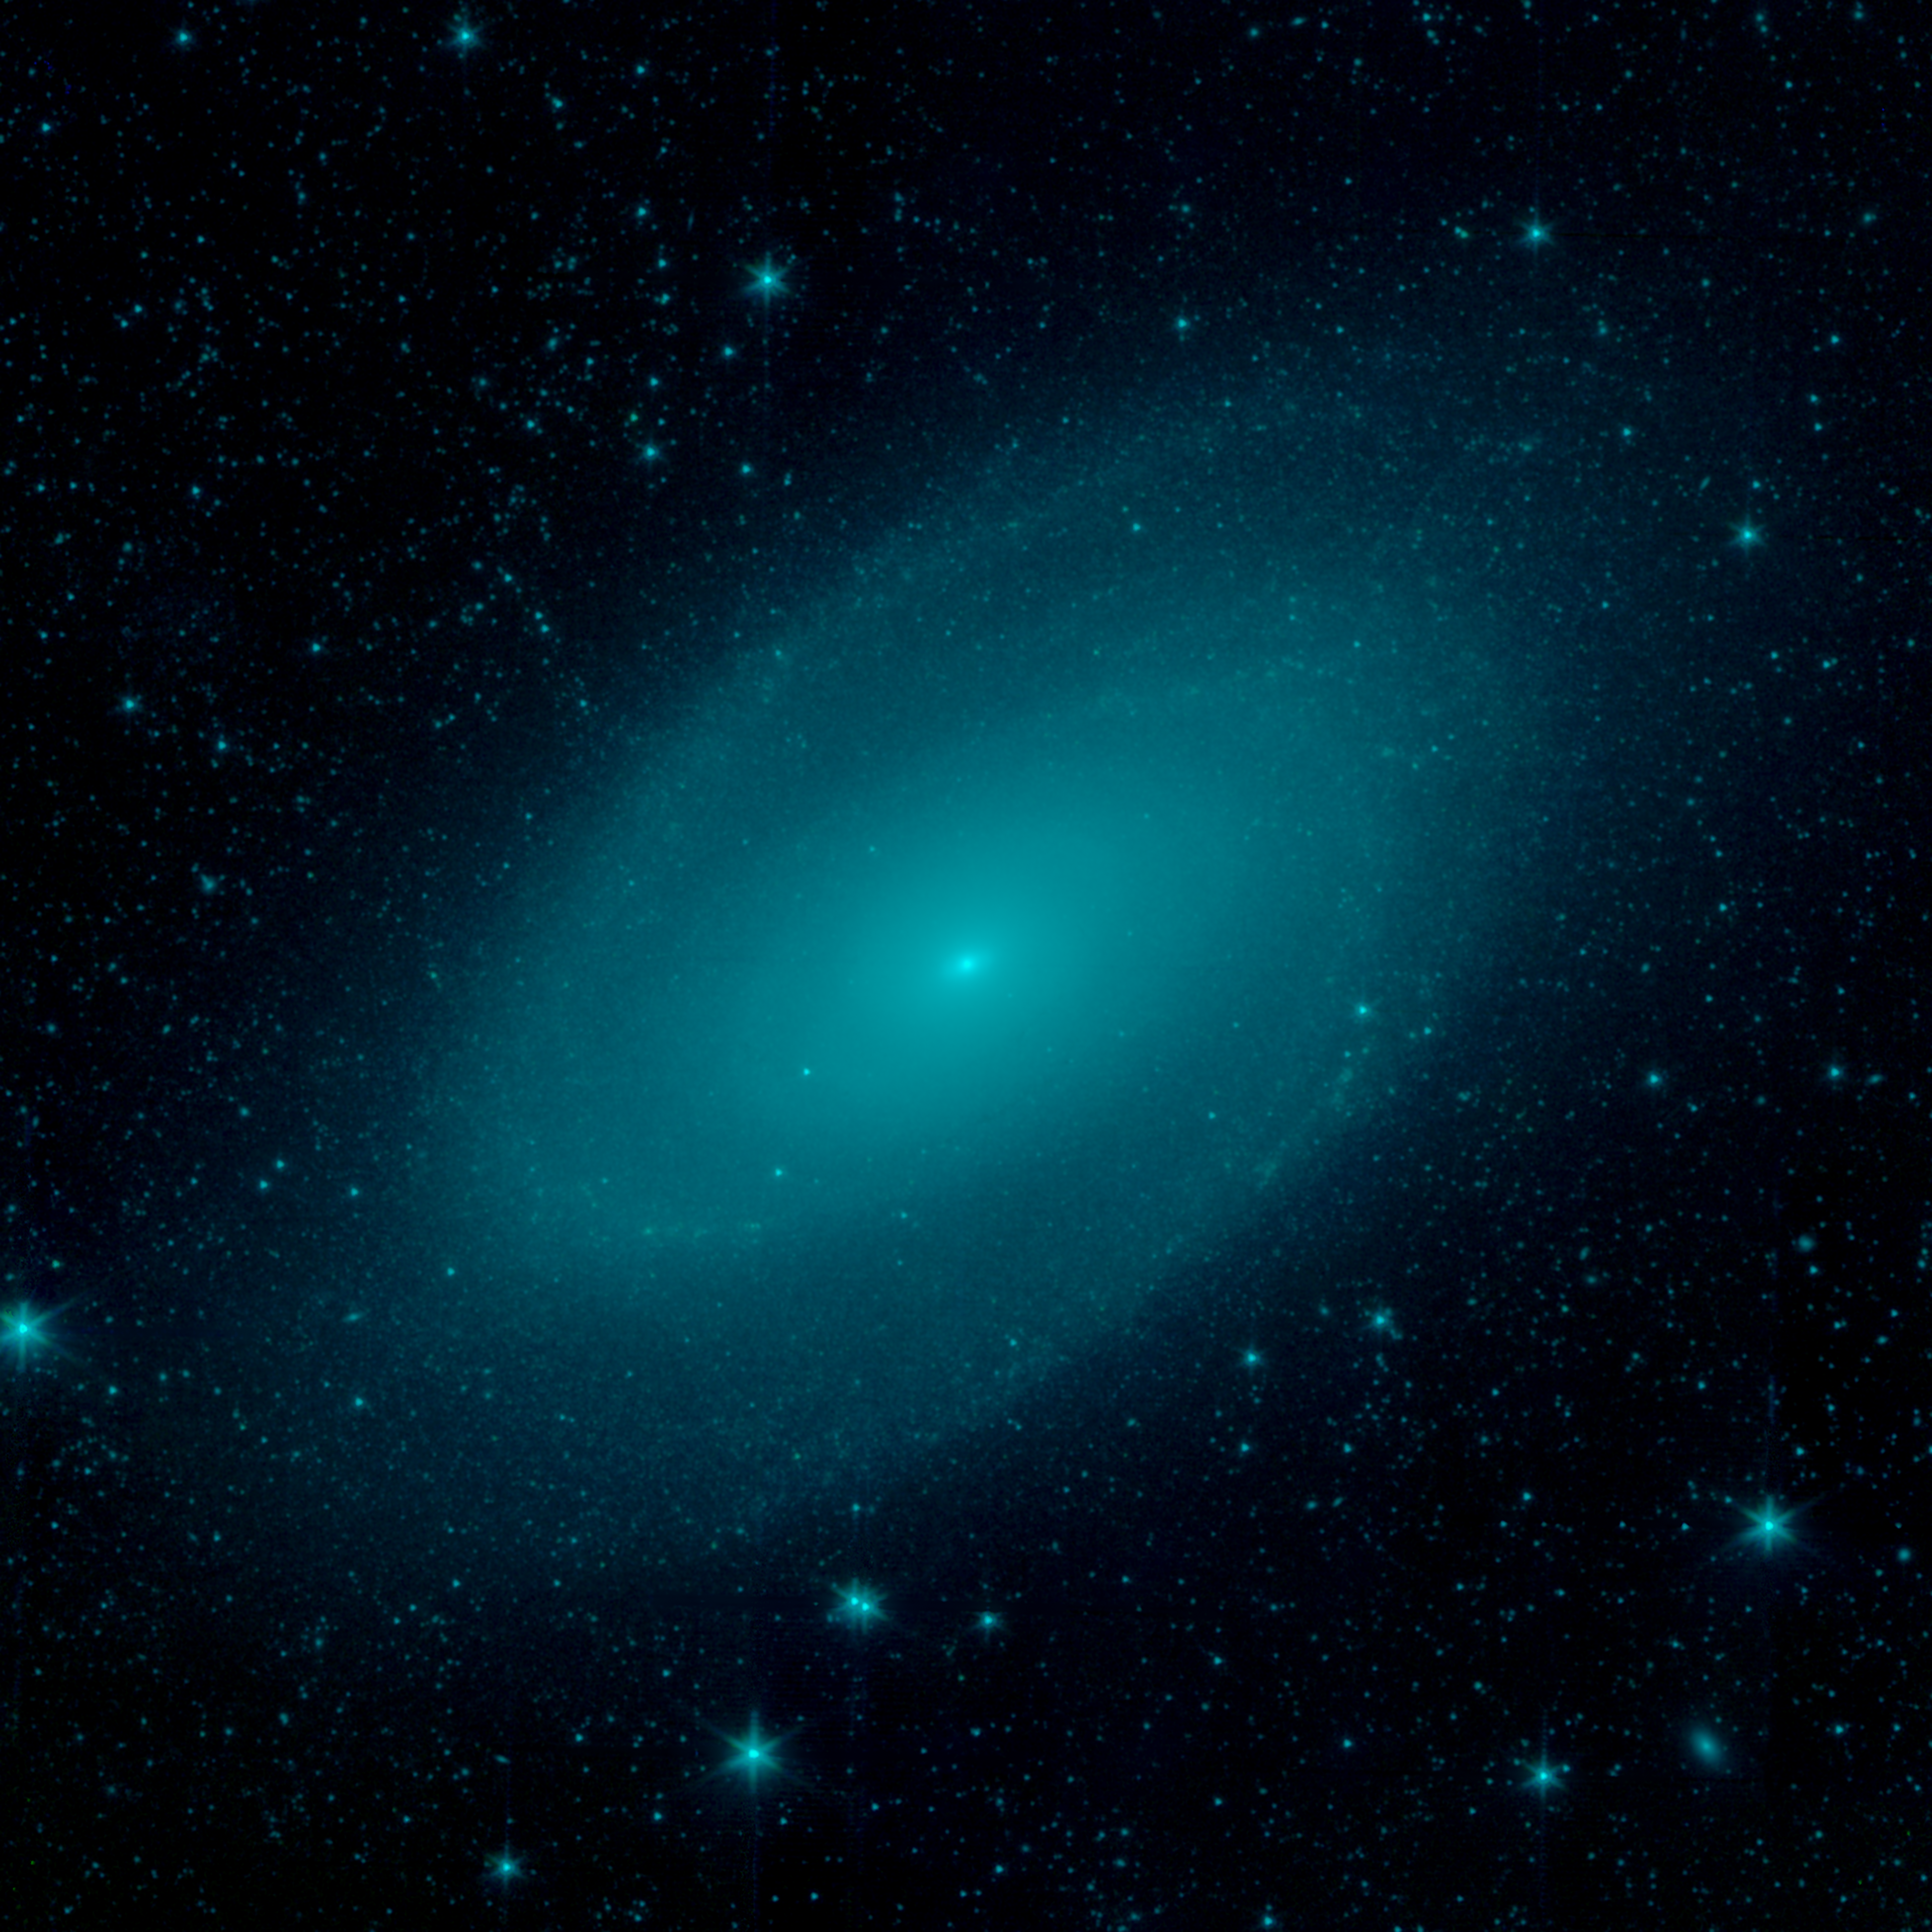

M81 Galaxy by Starlight

The nearby spiral galaxy, Messier 81 (M81) is shown in this image from NASA's Spitzer Space Telescope. Located in the northern constellation of Ursa Major (which also includes the Big Dipper), this galaxy is easily visible through binoculars or a small telescope. M81 is located at a distance of 12 million light-years.

This image shows us M81 at infrared wavelengths of light at 3.6 & 4.5 microns (blue & green). At these shorter wavelengths of infrared light we are seeing the light from the stars in this galaxy, unobscured by dust that blocks our view in the visible spectrum.

M81 appears remarkably smooth in this picture, demonstrating how well-blended the populations of stars can be even in spiral galaxies. The spiral arms so visible in other parts of the spectrum are subdued and gives us a clearer picture of how stellar mass is distributed through the galaxy.

Credit: NASA/JPL-Caltech